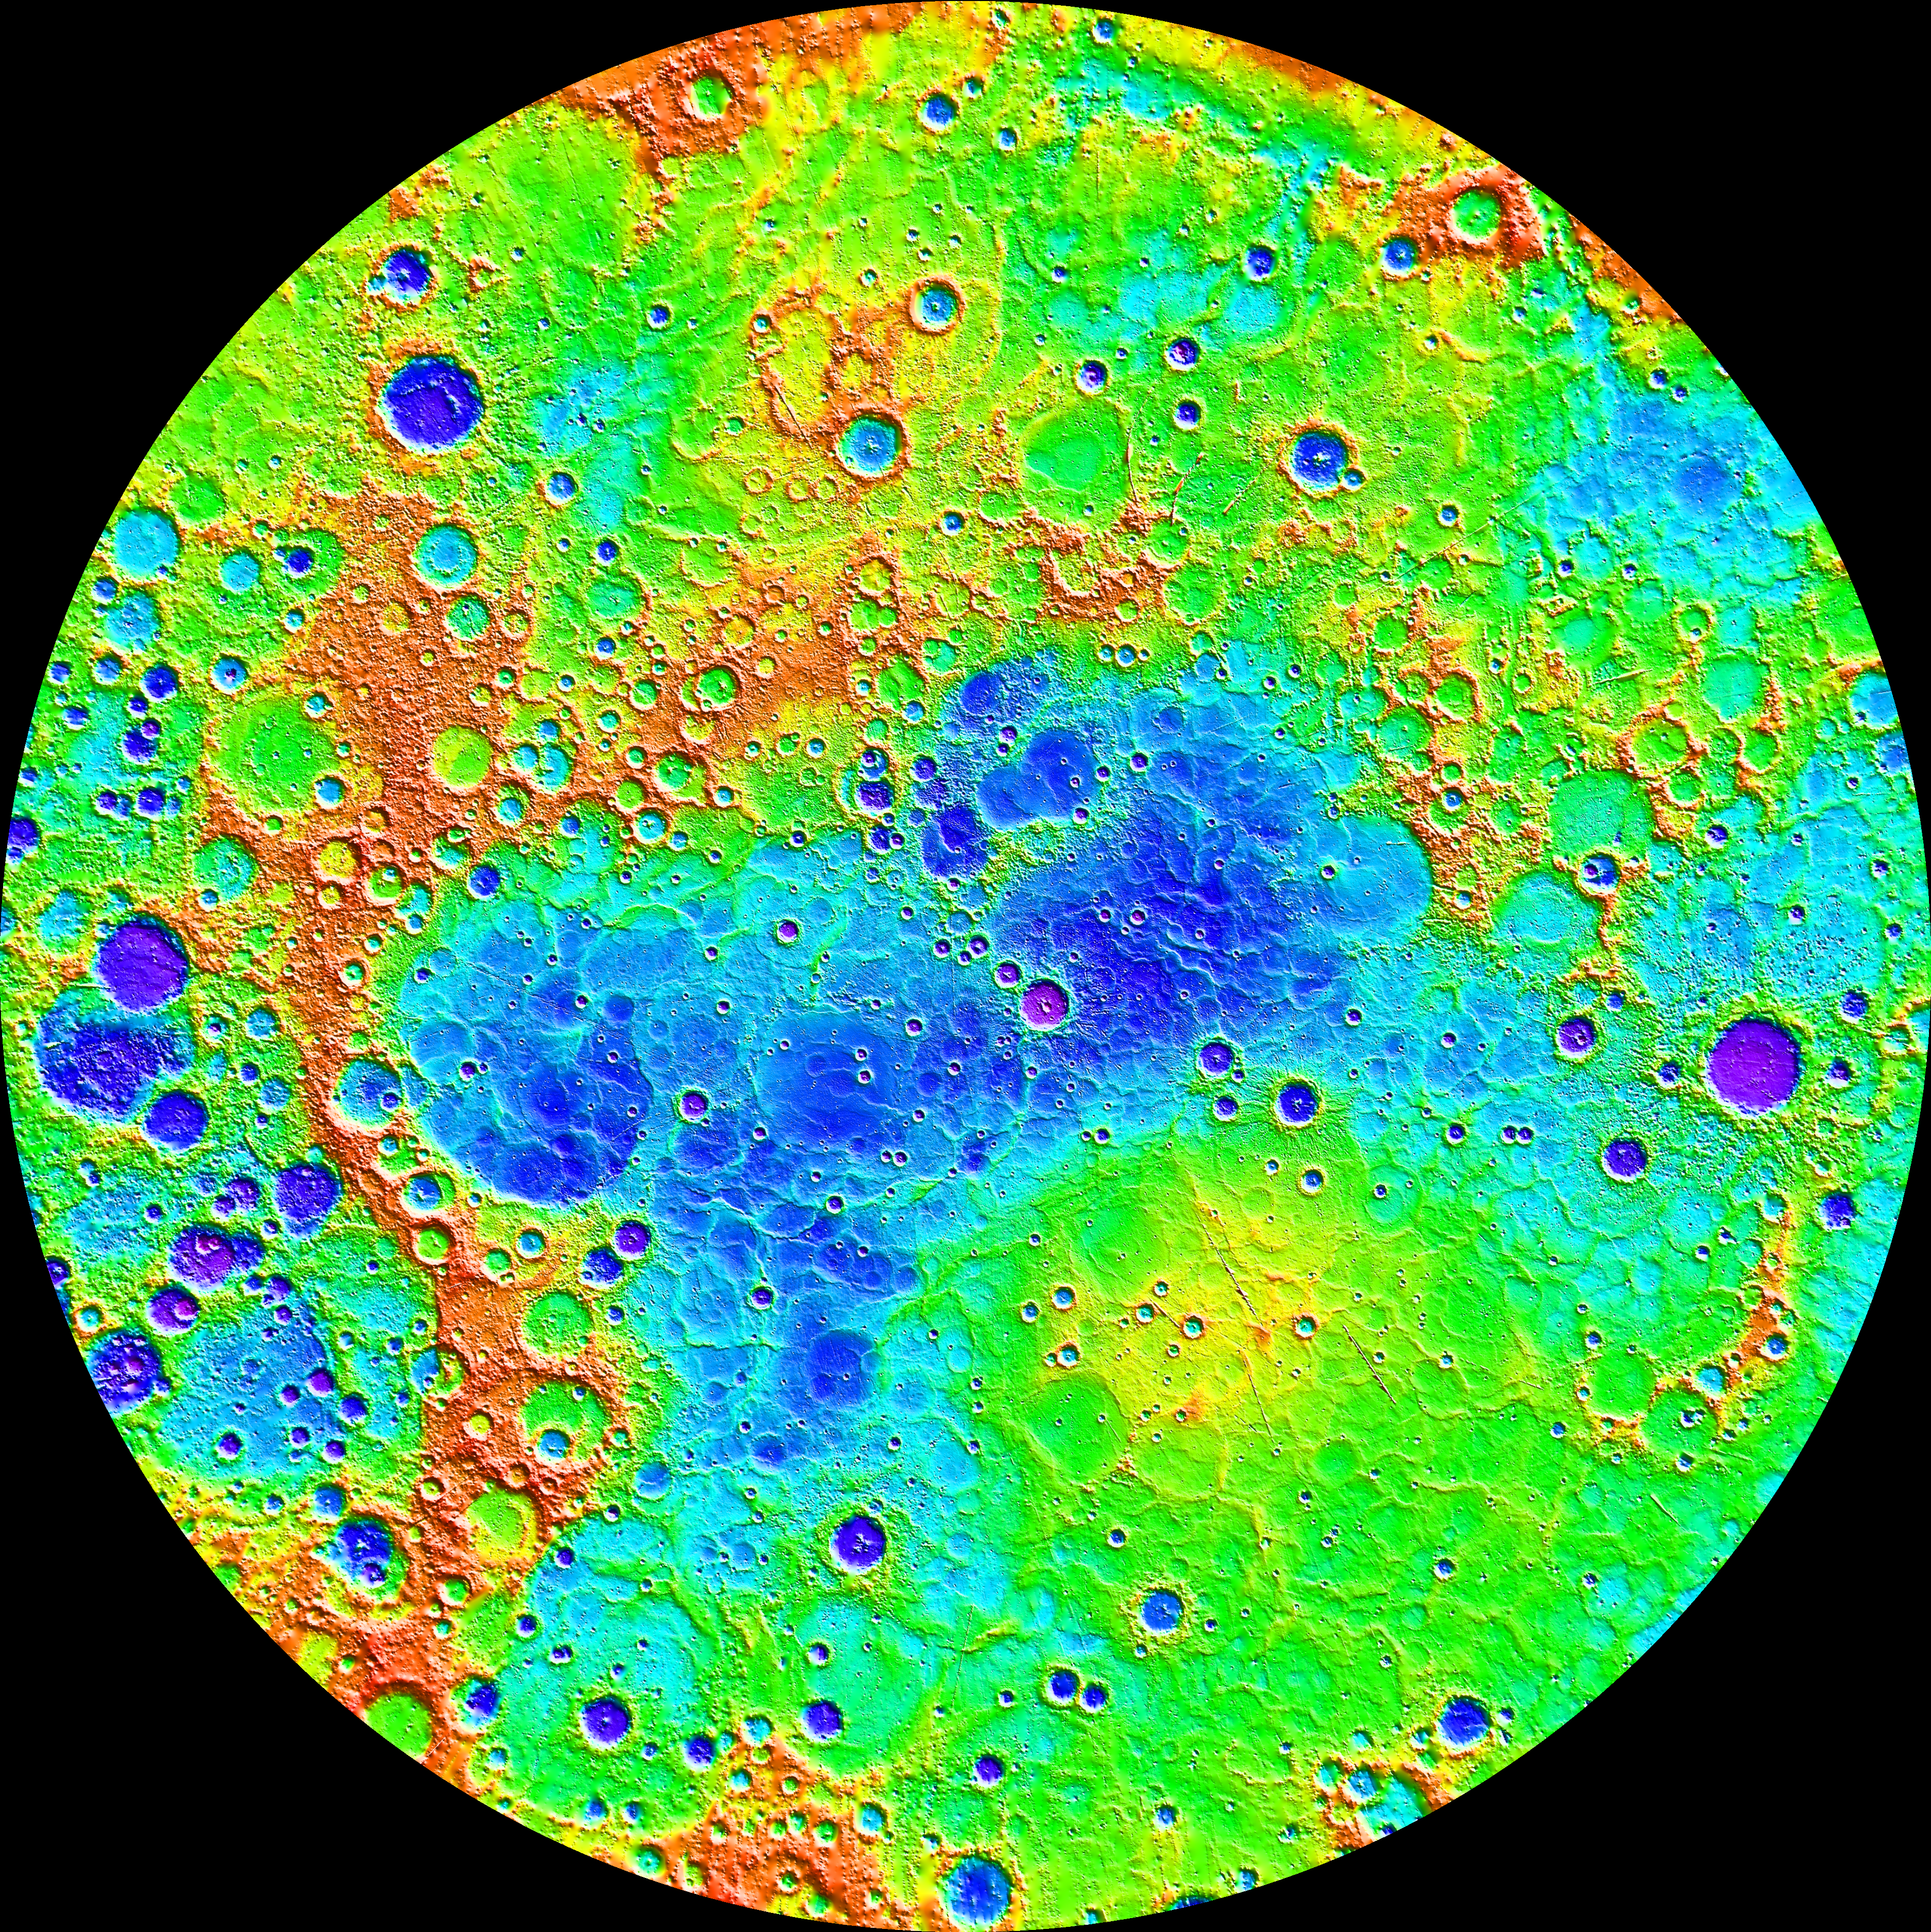

The Ups and Downs of Mercury’s Topography

Measurements from MESSENGER’s MLA instrument during the spacecraft’s greater than four-year orbital mission have mapped the topography of Mercury’s northern hemisphere in great detail. The view shown here is an interpolated shaded relief map of these data. The lowest regions are shown in purple, and the highest regions are shown in red. The difference in elevation between the lowest and highest regions shown here is roughly 10 kilometers! Among the prominent features visible here are the smooth northern volcanic plains and the enigmatic northern rise. The low-lying craters near the north pole host radar-bright materials, thought to be water ice. Linear artifacts can be seen in some areas of this map. These are due to individual MLA tracks that need minor adjustments in order to fit the rest of the data. Crossover analysis and better knowledge of the spacecraft position can be used to adjust these tracks and improve the map.

Instrument: Mercury Laser Altimeter (MLA)
Center Latitude: 90°
Center Longitude: 0° E
Latitude Range: 45° to 90° N

The MESSENGER spacecraft is the first ever to orbit the planet Mercury, and the spacecraft’s seven scientific instruments and radio science investigation are unraveling the history and evolution of the Solar System’s innermost planet. In the mission’s more than four years of orbital operations, MESSENGER has acquired over 250,000 images and extensive other data sets. MESSENGER’s highly successful orbital mission is about to come to an end, as the spacecraft runs out of propellant and the force of solar gravity causes it to impact the surface of Mercury in April 2015.

For information regarding the use of images, see the MESSENGER image use policy.

Credit: NASA/Johns Hopkins University Applied Physics Laboratory/Carnegie Institution of Washington